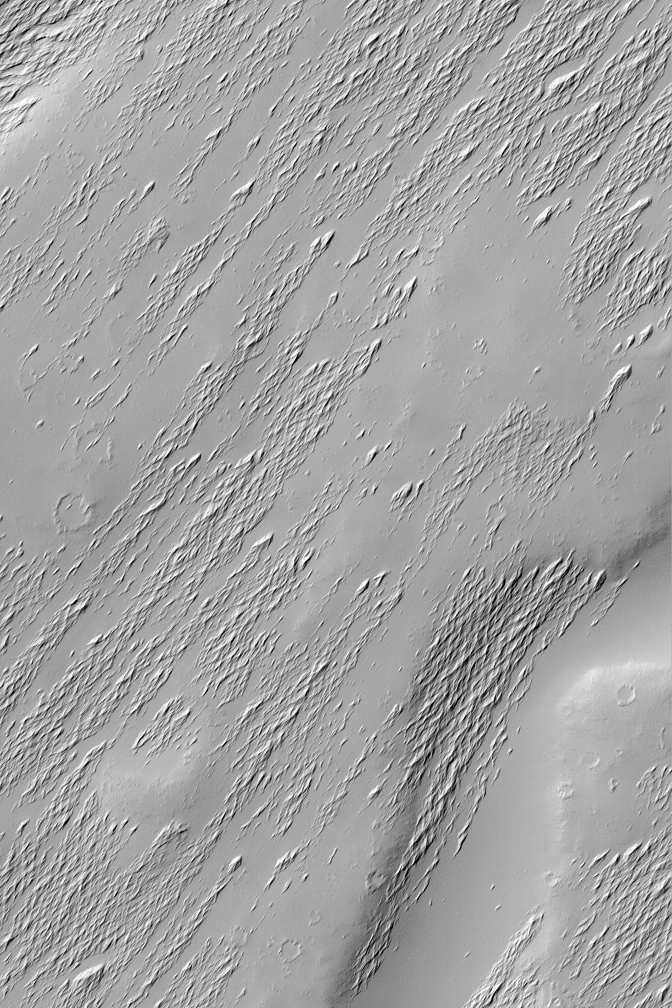

Apollinaris Patera Erosion

18 September 2004
Apollinaris Patera is an ancient volcano located northwest of Gusev Crater, the landing site of the Mars Exploration Rover, Spirit. Apollinaris Patera, being rather old, is covered with craters, mantles of dust, and a wind-scoured covering of indurated, fine material. This Mars Global Surveyor (MGS) Mars Orbiter Camera (MOC) image shows a small portion of the Apollinaris Patera volcano, revealing the exhumation of older surfaces from beneath a relatively thin, wind-scoured material. This view is located on the upper south slope of the volcano, near 9.5°S, 186.4°W. The image covers an area approximately 3 km (1.9 mi) across and is illuminated by sunlight from the upper left.

Credit: NASA/JPL/Malin Space Science Systems